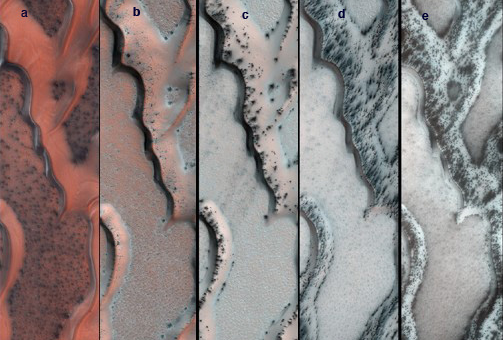

Seasonal Changes on Far-Northern Mars

The High Resolution Imaging Science Experiment (HiRISE) camera on NASA’s Mars Reconnaissance Orbiter snapped this series of false-color pictures of sand dunes in the north polar region of Mars. The area covered in each of the five panels is about 0.8 mile (1.3 kilometers) wide.

The progression begins at left (Panel A) in early spring, when the ground is covered by a seasonal layer of carbon dioxide ice (dry ice) about 2 feet thick. As spring progresses the ice cracks (Panel B), releasing dark sand from the dune below. When pressurized gas trapped below the ice layer is released, it carries along sand and dust to the top of the ice layer, where it is dropped in fan-shaped deposits downhill and downwind (panels C and D). The final panel shows more and more of the dark dunes as the overlying layer of seasonal ice evaporates back into the atmosphere.

The location in this series of images is at 80 degrees north latitude, 122.5 degrees east longitude.

HiRISE is one of six instruments on NASA’s Mars Reconnaissance Orbiter. The University of Arizona, Tucson, operates the orbiter’s HiRISE camera, which was built by Ball Aerospace & Technologies Corp., Boulder, Colo. NASA’s Jet Propulsion Laboratory, a division of the California Institute of Technology in Pasadena, manages the Mars Reconnaissance Orbiter Project for NASA’s Science Mission Directorate, Washington. Lockheed Martin Space Systems, Denver, built the spacecraft.

Credit: NASA/JPL-Caltech/Univ. of Arizona